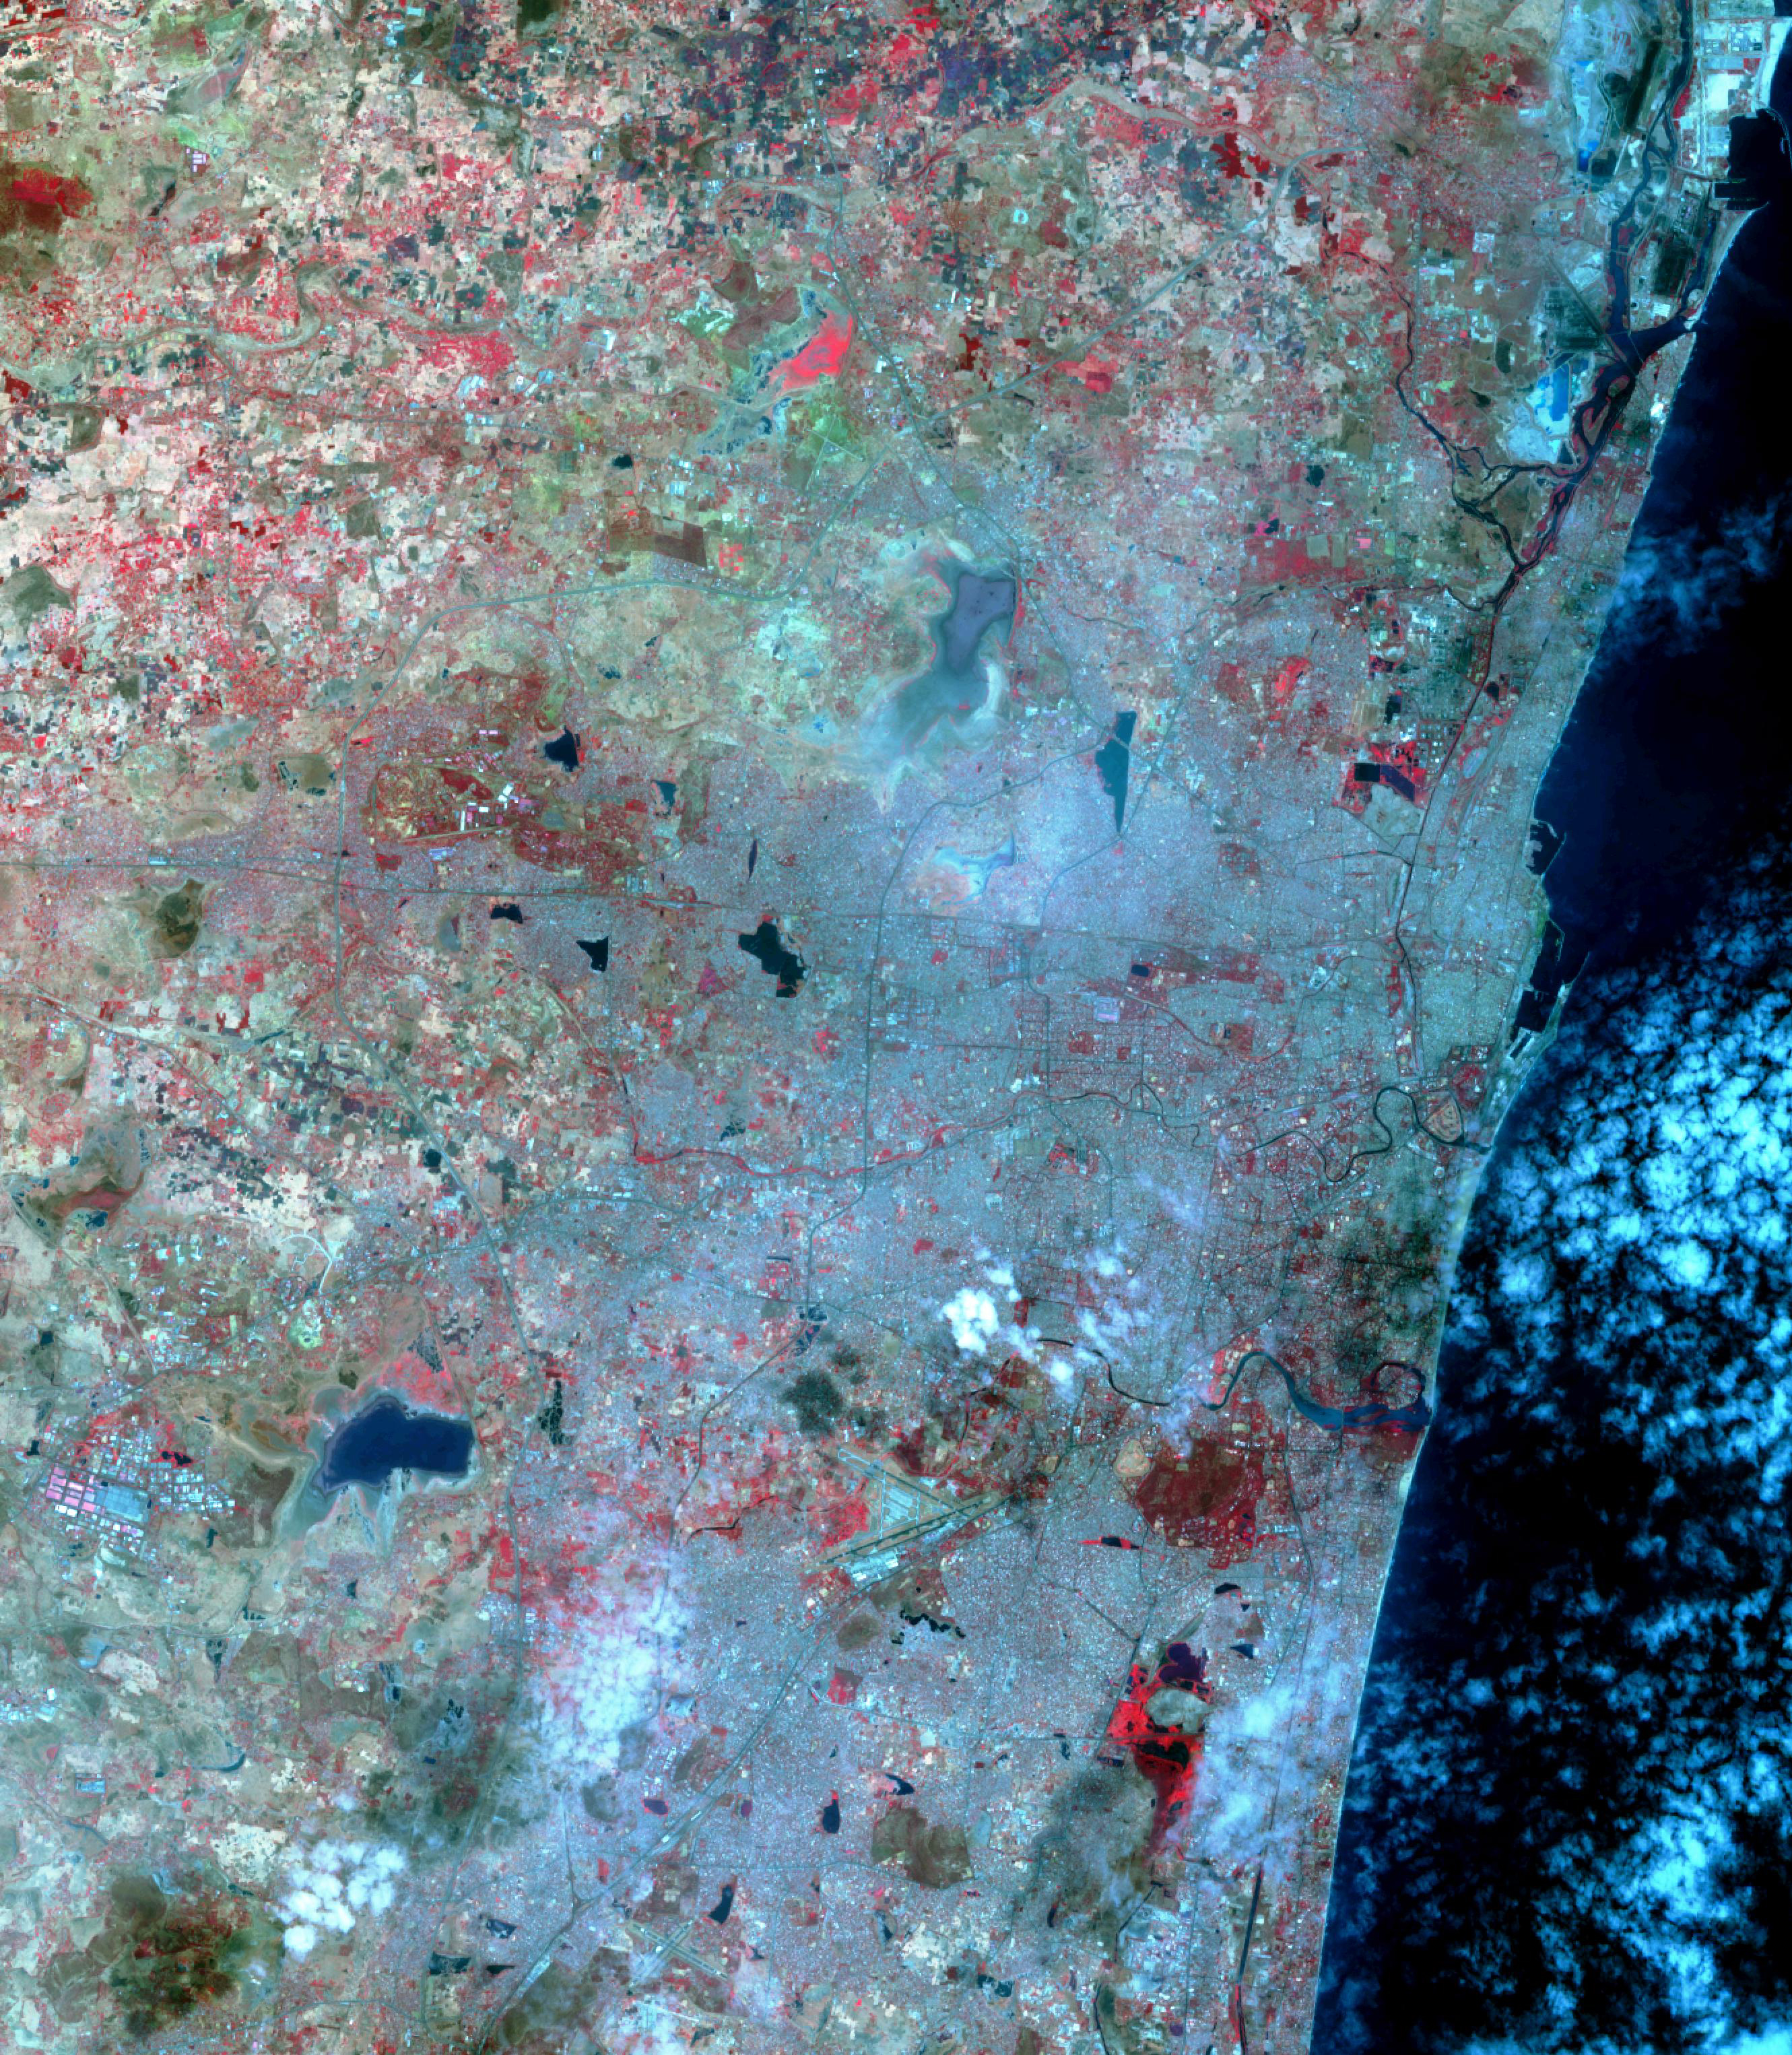

Chennai, India

Before image (Oct. 6, 2015)

Chennai, India’s sixth largest city, has seen no rain for over six months. Its four major reservoirs have virtually run dry, and the city’s population of four million is mostly relying on government tankers to provide water, or paying private companies to supply water. The two images were acquired by ASTER on October 6, 2015, and Landsat OLI on June 3, 2019. They cover an area of 29.9 by 45.7 kilometers, and are centered at 13.1 degrees north, 80.3 degrees east.

With its 14 spectral bands from the visible to the thermal infrared wavelength region and its high spatial resolution of about 50 to 300 feet (15 to 90 meters), ASTER images Earth to map and monitor the changing surface of our planet. ASTER is one of five Earth-observing instruments launched Dec. 18, 1999, on Terra. The instrument was built by Japan’s Ministry of Economy, Trade and Industry. A joint U.S./Japan science team is responsible for validation and calibration of the instrument and data products.

The broad spectral coverage and high spectral resolution of ASTER provides scientists in numerous disciplines with critical information for surface mapping and monitoring of dynamic conditions and temporal change. Example applications are monitoring glacial advances and retreats; monitoring potentially active volcanoes; identifying crop stress; determining cloud morphology and physical properties; wetlands evaluation; thermal pollution monitoring; coral reef degradation; surface temperature mapping of soils and geology; and measuring surface heat balance.

The U.S. science team is located at NASA’s Jet Propulsion Laboratory in Pasadena, Calif. The Terra mission is part of NASA’s Science Mission Directorate, Washington.

Credit: NASA/METI/AIST/Japan Space Systems, and U.S./Japan ASTER Science Team